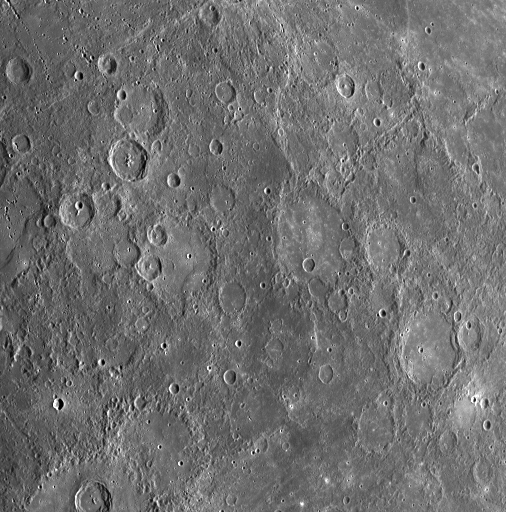

MESSENGER’s Different Views

During MESSENGER’s flyby of Mercury on January 14, 2008, part of the planned sequence of observations included taking images of the same portion of Mercury’s surface from five different viewing angles. The first view from this sequence was taken just after MESSENGER made its closest approach to Mercury, from a low viewing angle; an image of the first view (PIA10184) was released on January 19. The image released here, acquired with the Wide Angle Camera (WAC) on the Mercury Dual Imaging System (MDIS), was snapped 13 minutes after MESSENGER’s closest approach with Mercury. The lower two-thirds of this image shows much of the same terrain seen in the first view, but from a much higher viewing angle, as the spacecraft began to pass nearly overhead. At the time of this image, MESSENGER was at a distance of about 3000 kilometers (about 2000 miles) from Mercury.

A comparison of the images taken at different viewing angles provides important information about the properties of the materials that make up Mercury’s surface. In addition, each view was taken through all 11 of the WAC’s narrow-band color filters. The image shown here is from filter 7, which is sensitive to light near the red end of the visible spectrum (750 nm). The MESSENGER team is working to compare these images taken from different perspectives and in different colors to understand surface properties on Mercury. In addition, knowledge of the variation of image properties with viewing angle in this region will permit a more confident comparison of images of other portions of the surface taken at different illumination and viewing angles.

This image is about 1000 kilometers (about 600 miles) across.

Image Mission Elapsed Time (MET): 108825632

These images are from MESSENGER, a NASA Discovery mission to conduct the first orbital study of the innermost planet, Mercury. For information regarding the use of images, see the MESSENGER image use policy.

Credit: NASA/Johns Hopkins University Applied Physics Laboratory/Carnegie Institution of Washington